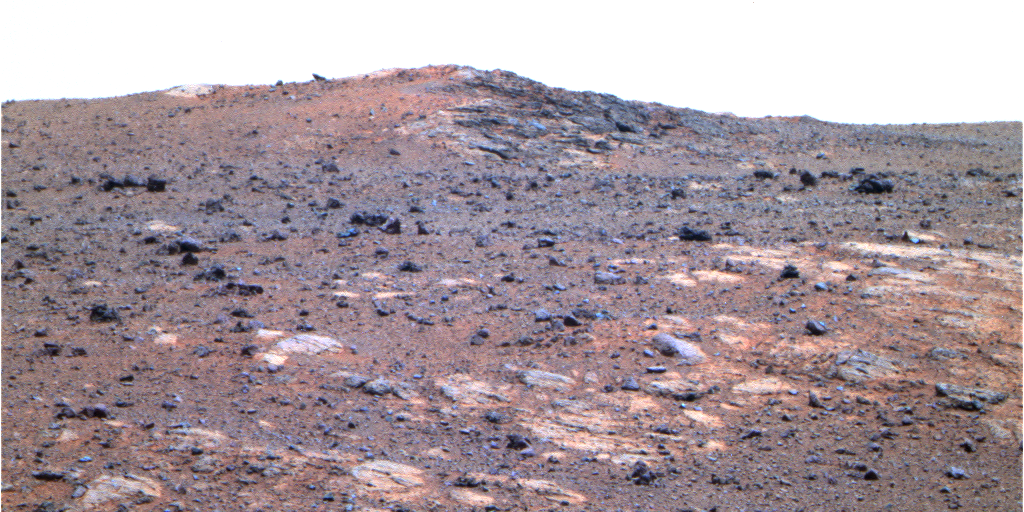

‘Shoemaker Ridge’ on Endeavour Rim (False Color)

Annotated version

The feature informally named “Shoemaker Ridge” in the “Cape York” segment of the western rim of Endeavour Crater includes outcrops that are likely impact breccias. Impact breccias are a type of jumbled rock previously examined by NASA’s Mars Exploration Rover Opportunity at the “Chester Lake” target on Cape York. The view looks northward toward the southern edge of Shoemaker Ridge.

This image combines exposures taken by Opportunity’s Panoramic Camera (Pancam) through three different color filters during the 2,715th Martian day, or sol, of the rover’s work on Mars (Sept. 13, 2011). It is presented in false color to emphasize differences among materials in the rock and soil. The filters used are centered on wavelengths of 753 nanometers (near infrared), 535 nanometers (green) and 412 nanometers (violet).

Most of Cape York is covered in densely packed basaltic sands with small embedded rock clasts. Outcrops are exposed particularly on the inboard, or southeast, side of the cape. The name Shoemaker Ridge pays tribute to one of the founding fathers of planetary geology, Eugene Shoemaker.

Credit: NASA/JPL-Caltech/Cornell/ASU